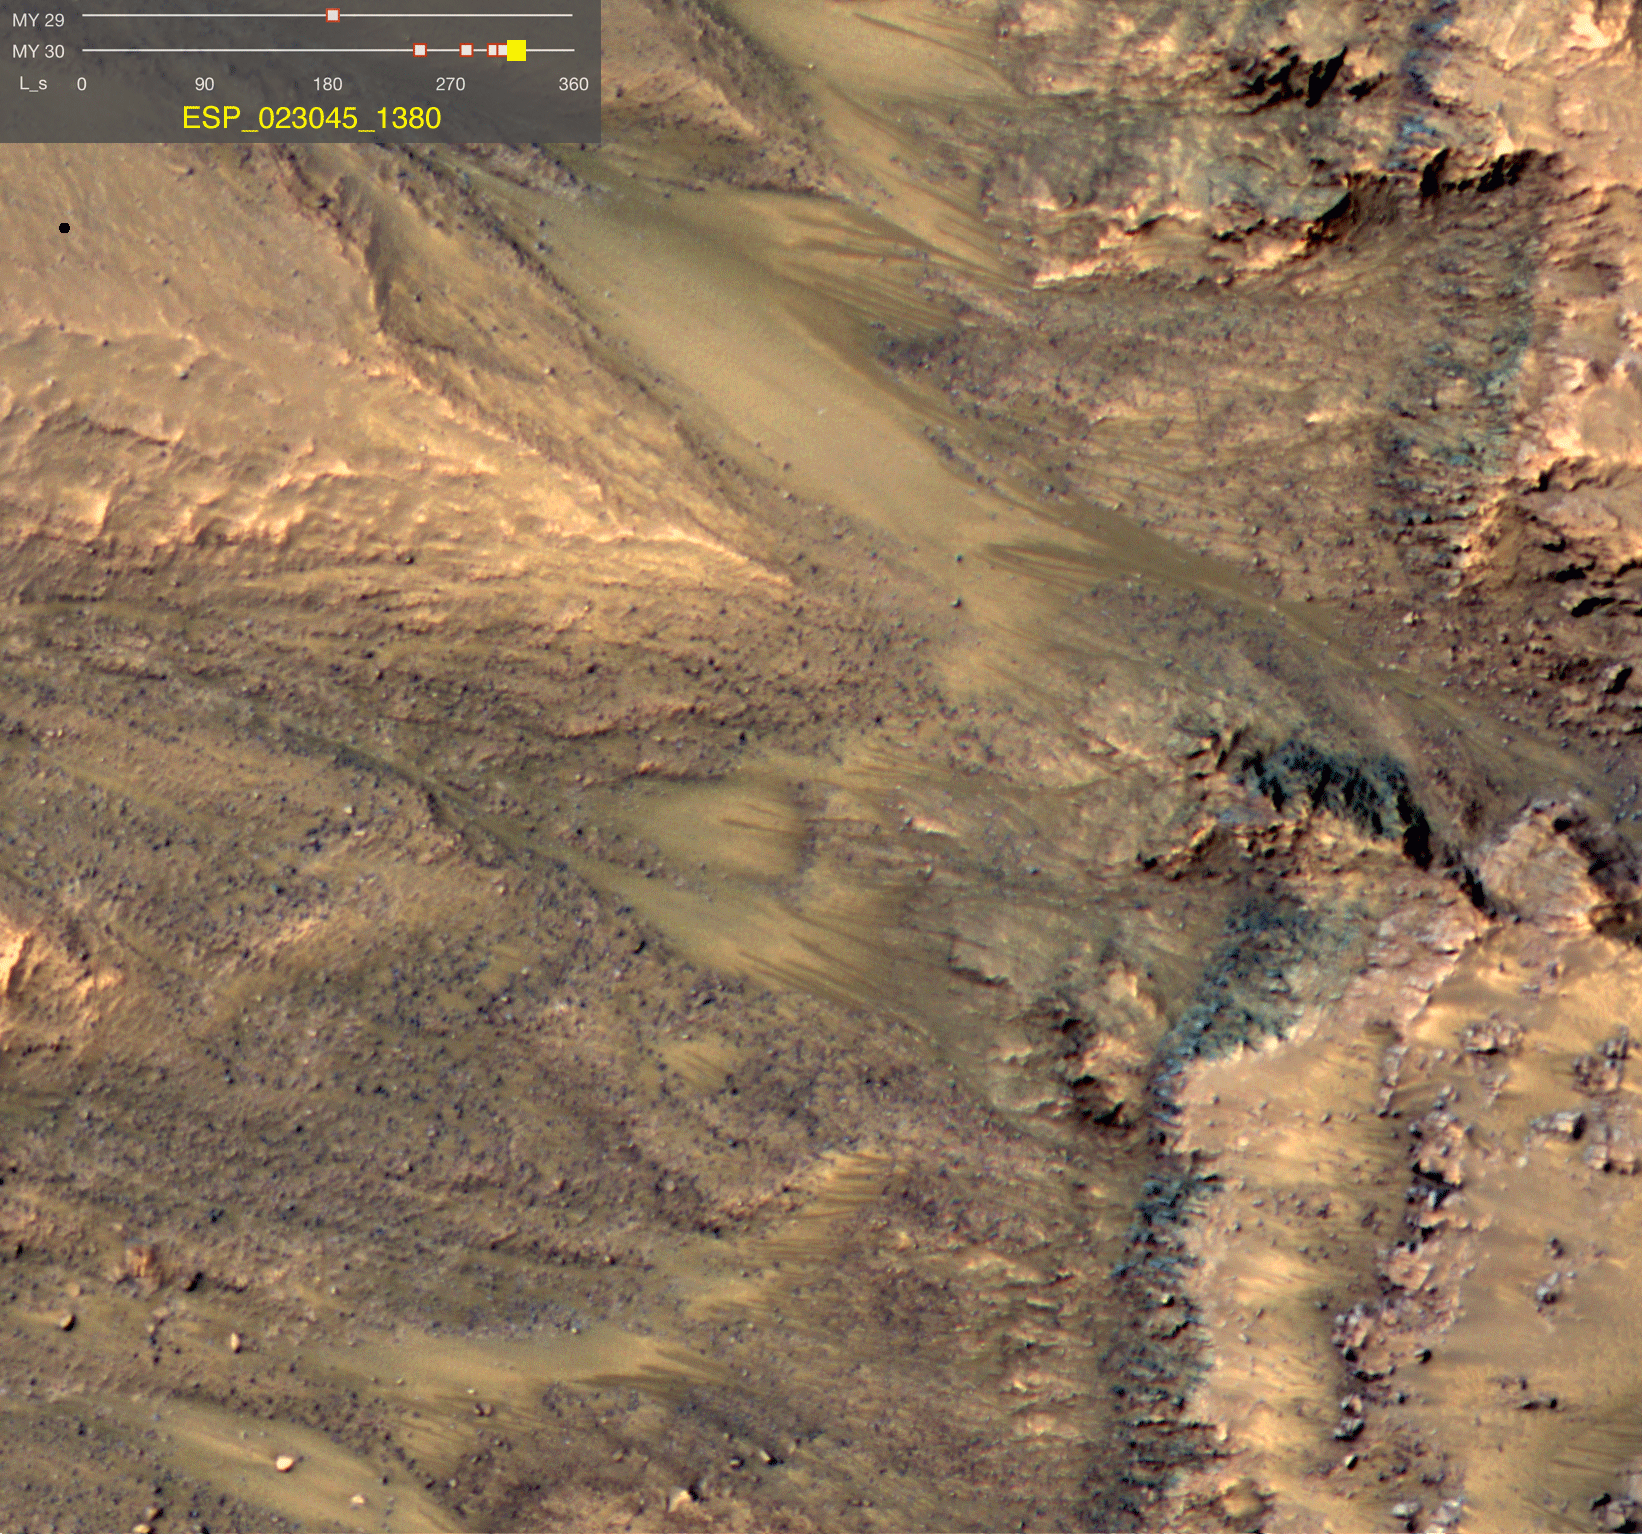

Dark Flows in Newton Crater Extending During Summer (Six-Image Sequence)

This series of images shows warm-season features that might be evidence of salty liquid water active on Mars today. Evidence for that possible interpretation is presented in a report by McEwen et al. in the Aug. 5, 2011, edition of Science.

These images come from observations of Newton crater, at 41.6 degrees south latitude, 202.3 degrees east longitude, by the High Resolution Imaging Science Experiment (HiRISE) camera on NASA’s Mars Reconnaissance Orbiter. In time, the series spans from early spring of one Mars year to mid-summer of the following year. The images taken from oblique angles have been adjusted so that all steps in the sequence show the scene as if viewed from directly overhead.

The features that extend down the slope during warm seasons are called recurring slope lineae. They are narrow (one-half to five yards or meters wide), relatively dark markings on steep (25 to 40 degree) slopes at several southern hemisphere locations. Repeat imaging by HiRISE shows the features appear and incrementally grow during warm seasons and fade in cold seasons. They extend downslope from bedrock outcrops, often associated with small channels, and hundreds of them form in rare locations. They appear and lengthen in the southern spring and summer from 48 degrees to 32 degrees south latitudes favoring equator-facing slopes. These times and places have peak surface temperatures from about 10 degrees below zero Fahrenheit to 80 degree above zero Fahrenheit (about 250 to 300 Kelvin). Liquid brines near the surface might explain this activity, but the exact mechanism and source of the water are not understood.

The series is timed to dwell two seconds on the first and last frames and one second on intermediate frames, though network or computer performance may cause this to vary.

The legend on each image gives the exact HiRISE observation number so that additional image products from the observation and information about the observation can be found on the HiRISE website (e.g., the first image of the series is from ESP_011428_1380, at http://hirise.lpl.arizona.edu/ESP_011428_1380).

The legend also marks the Mars year and seasonal identifier (Ls) for each image. The Mars years begin with the first years of Mars exploration by robot spacecraft. This sequence includes images from Mars Year 29 and Mars Year 30. Ls stands for longitude of the sun, dividing the year into 360 degrees to mark the seasons. Ls = 180 is the beginning of southern spring, Ls = 270 is the beginning of southern summer, and Ls = 360 (or 0) is the beginning of southern autumn.

Other imagery related to these new findings from the Mars Reconnaissance Orbiter is at http://www.nasa.gov/mission_pages/MRO/multimedia/gallery/gallery-index.html.

HiRISE is operated by the University of Arizona, Tucson, and the instrument was built by Ball Aerospace & Technologies Corp., Boulder, Colo. NASA’s Jet Propulsion Laboratory, a division of the California Institute of Technology in Pasadena, manages the Mars Reconnaissance Orbiter for NASA’s Science Mission Directorate, Washington. Lockheed Martin Space Systems, Denver, built the spacecraft.

Credit: NASA/JPL-Caltech/Univ. of Arizona